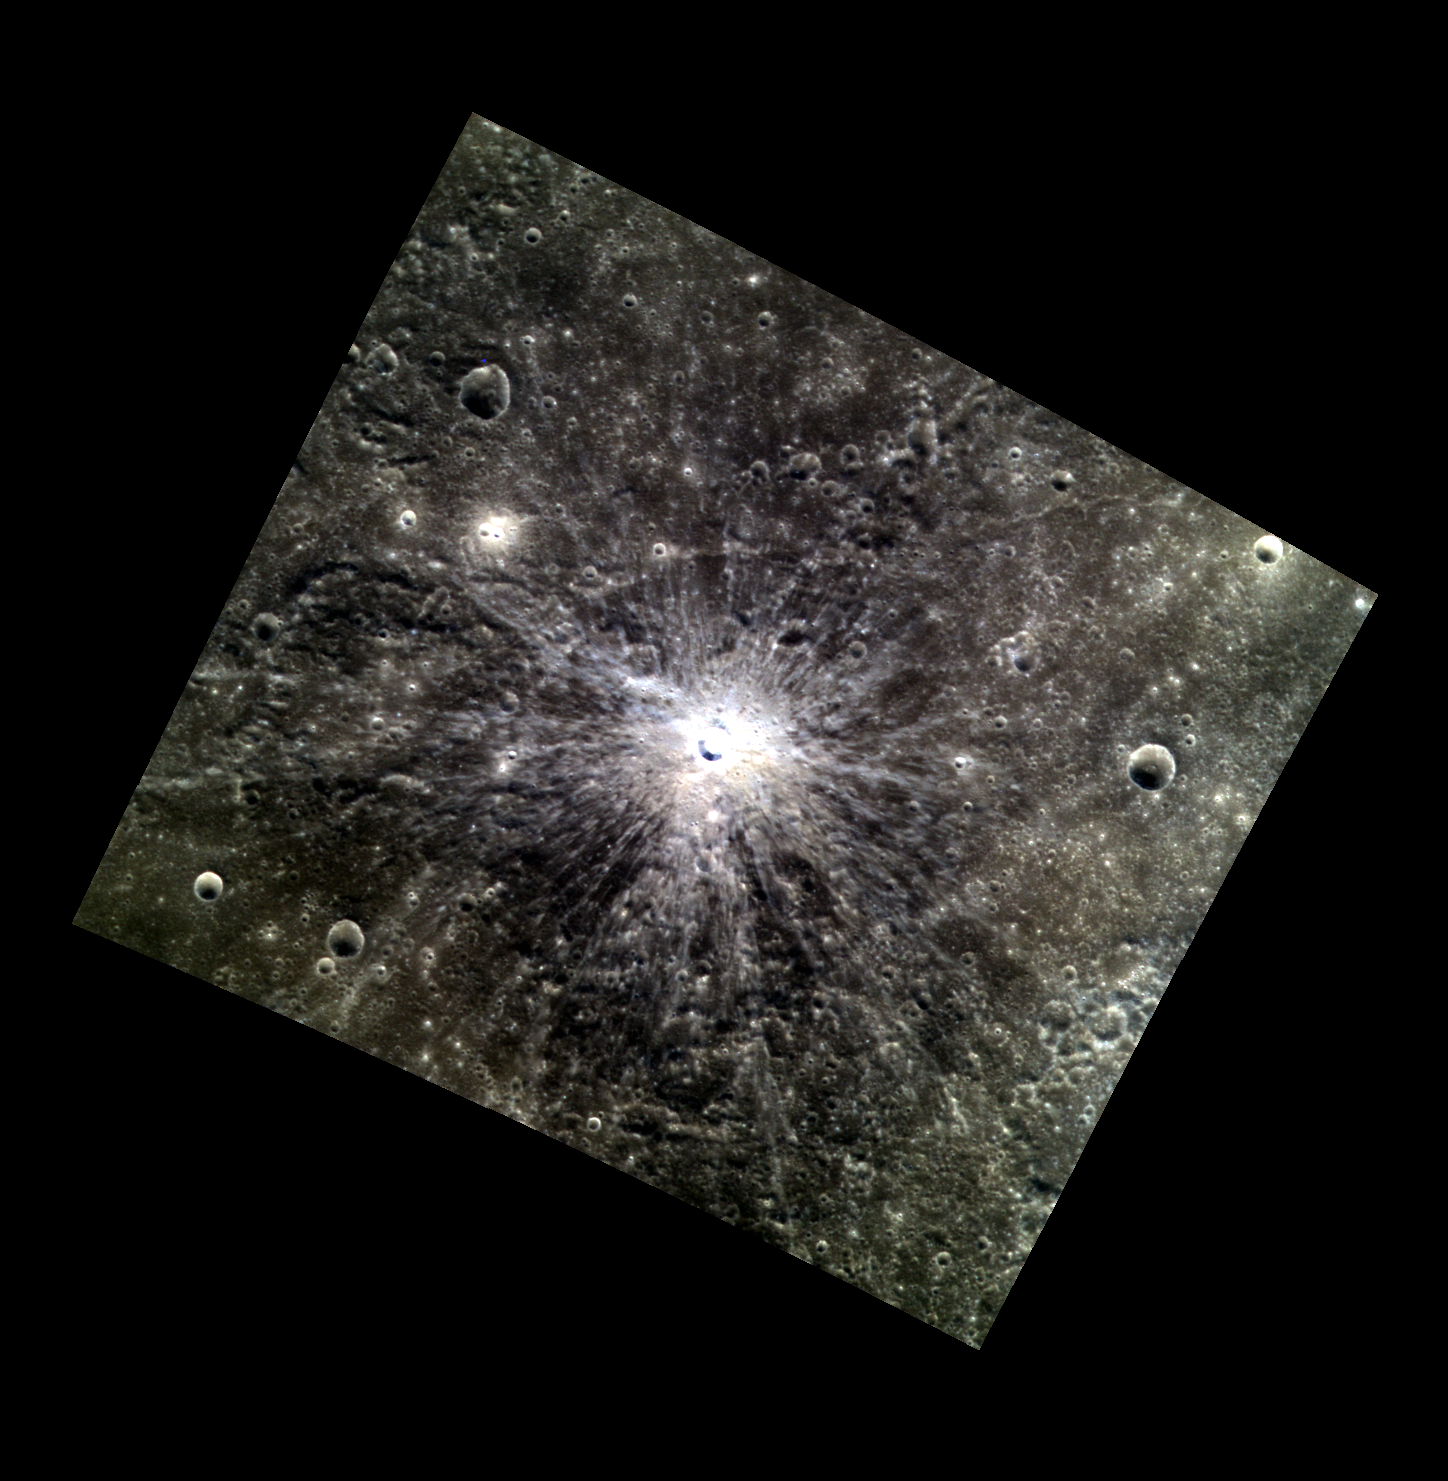

Fade To Black

Today’s image features an unnamed crater located north of the crater Couperin. Although this crater is only about 6 km (3.7 mi.) in diameter, its bright rays cause it to stand out prominently in regional views of the planet. The rays are particularly distinctive because they fade into the blacker background of low reflectance material.

This image was acquired as a targeted high-resolution 11-color image set. Acquiring 11-color targets is a new campaign that began in March 2013 and that utilizes all of the WAC’s 11 narrow-band color filters. Because of the large data volume involved, only features of special scientific interest are targeted for imaging in all 11 colors.

Date acquired: October 19, 2013
Image Mission Elapsed Time (MET): 24470528, 24470520, 24470516
Image ID: 5033545, 5033543, 5033542
Instrument: Wide Angle Camera (WAC) of the Mercury Dual Imaging System (MDIS)
WAC filters: 9, 7, 6 (996, 748, 433 nanometers) in red, green, and blue
Center Latitude: 35.86°
Center Longitude: 207.9° E
Resolution: 207 meters/pixel
Scale: This image is roughly 285 km (177 mi.) from corner to corner diagonally.
Incidence Angle: 37.1°
Emission Angle: 9.1°
Phase Angle: 41.6°

The MESSENGER spacecraft is the first ever to orbit the planet Mercury, and the spacecraft’s seven scientific instruments and radio science investigation are unraveling the history and evolution of the Solar System’s innermost planet. MESSENGER acquired over 150,000 images and extensive other data sets. MESSENGER is capable of continuing orbital operations until early 2015.

For information regarding the use of images, see the MESSENGER image use policy.

Credit: NASA/Johns Hopkins University Applied Physics Laboratory/Carnegie Institution of Washington